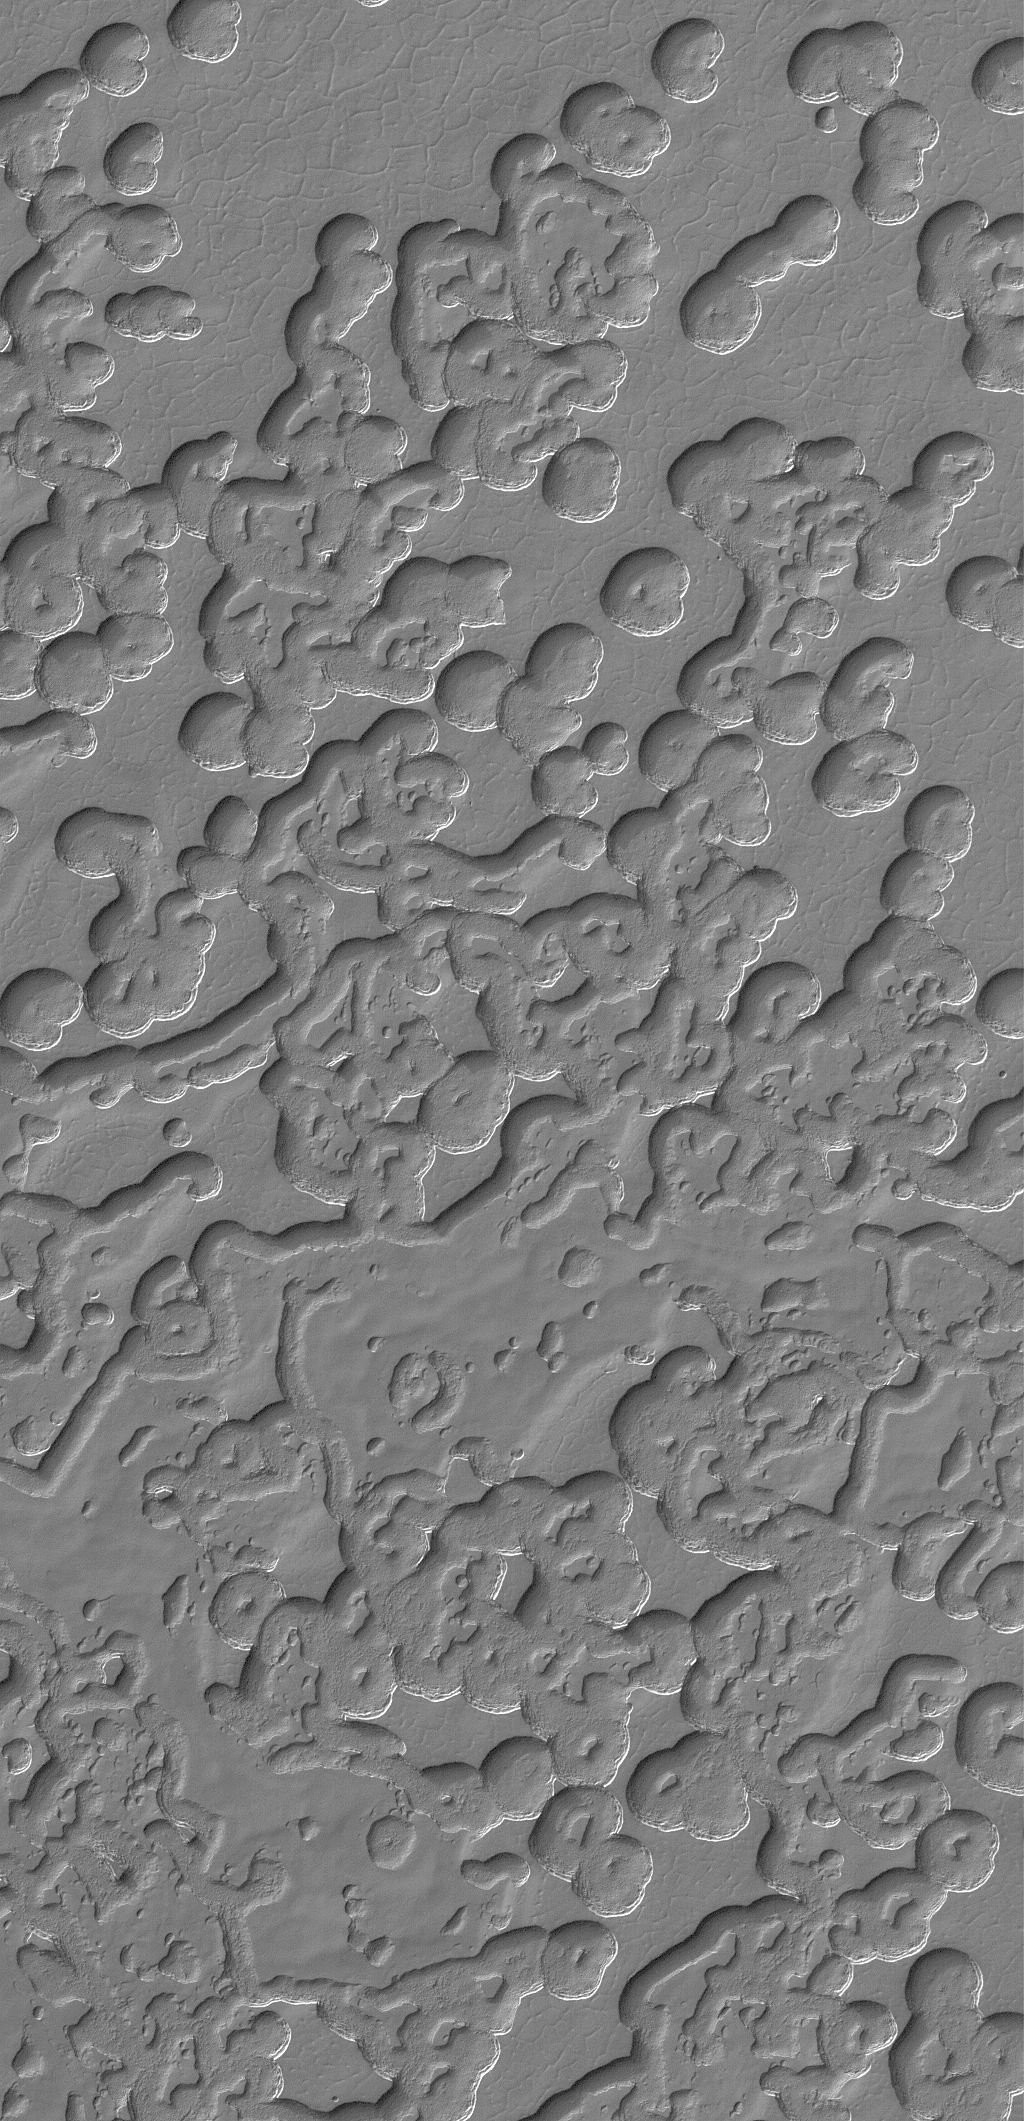

Tikhonravov Layers

24 June 2005
This Mars Global Surveyor (MGS) Mars Orbiter Camera (MOC) image shows a view of some of the circular pits and spectacular buttes and mesas formed in the frozen carbon dioxide of the martian south polar residual cap. The scarps that bound each pit and mesa have been observed by MOC to retreat at an average rate of about 3 meters (~3 yards) during each southern summer season that the spacecraft has been in orbit. A new summer season will start in mid-August 2005.

Location near: 86.9°S, 5.3°W
Image width: ~3 km (~1.9 mi)
Illumination from: upper left
Season: Southern Spring

Credit: NASA/JPL/Malin Space Science Systems